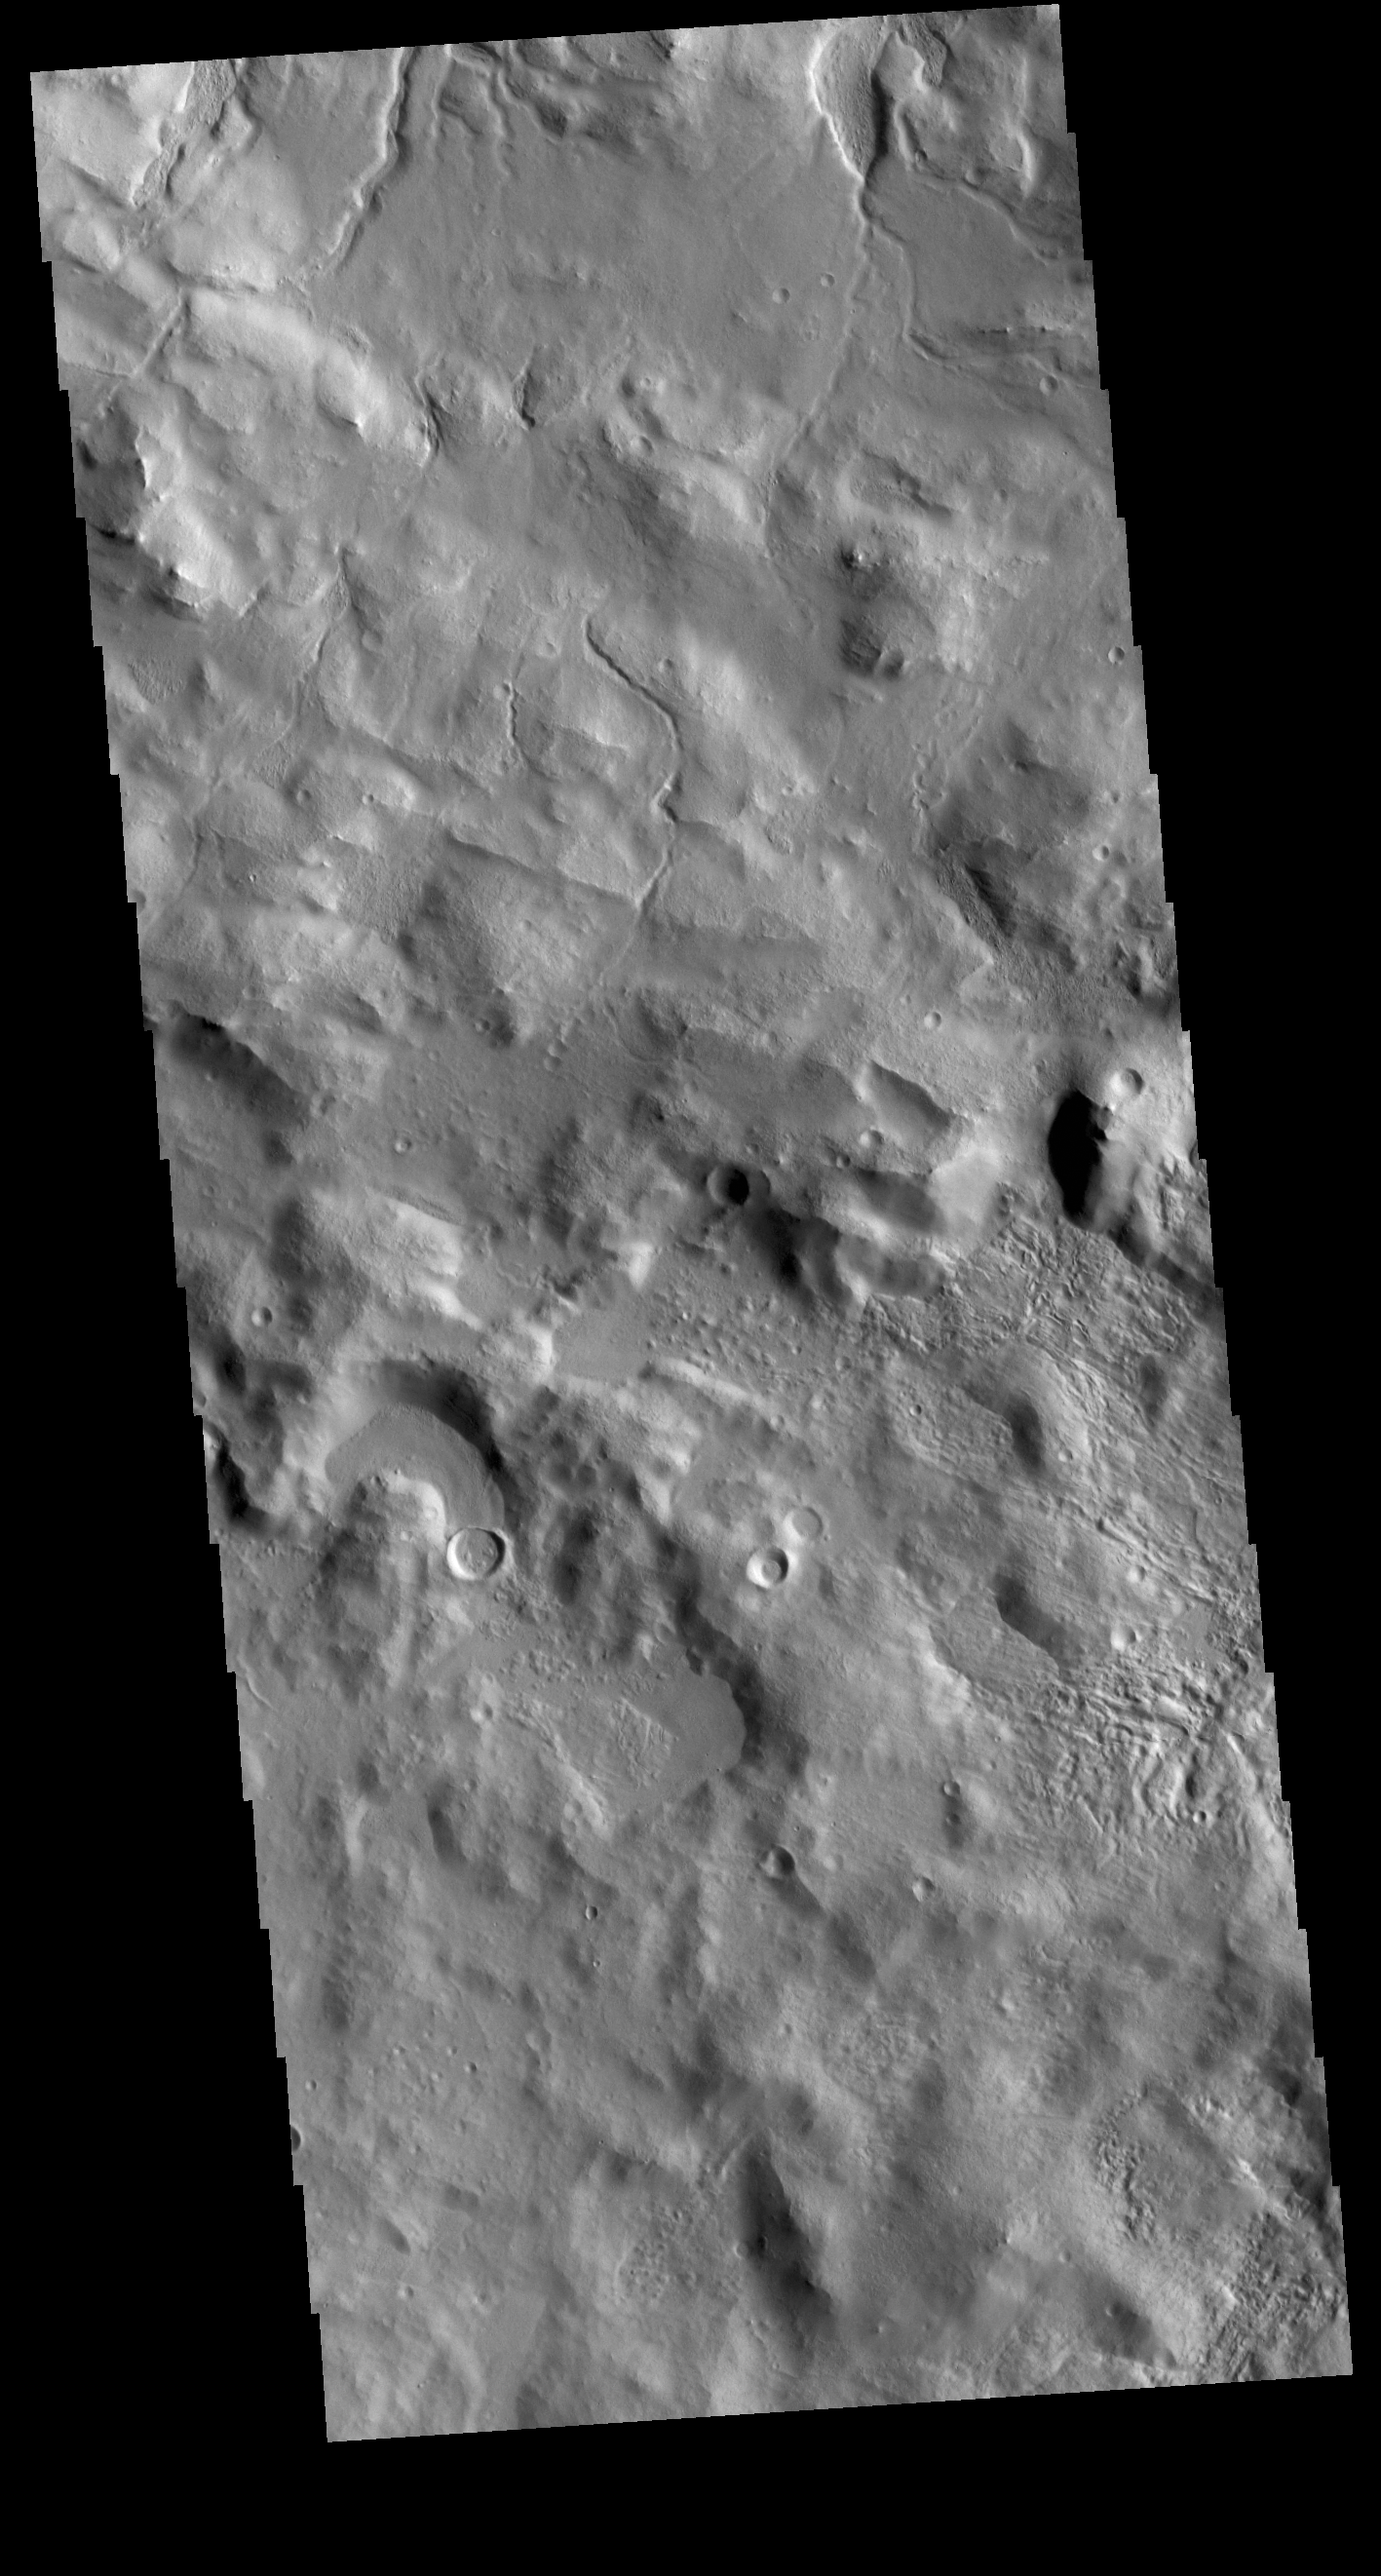

Cerulli Crater Rim

The top of the Cerulli Crater rim is located in the center of the VIS image. The top half of the image is the interior rim, with numerous channels dissecting it and flowing down onto the crater floor. The lower half of the image is the outer crater rim.

Credit: NASA/JPL-Caltech/ASU